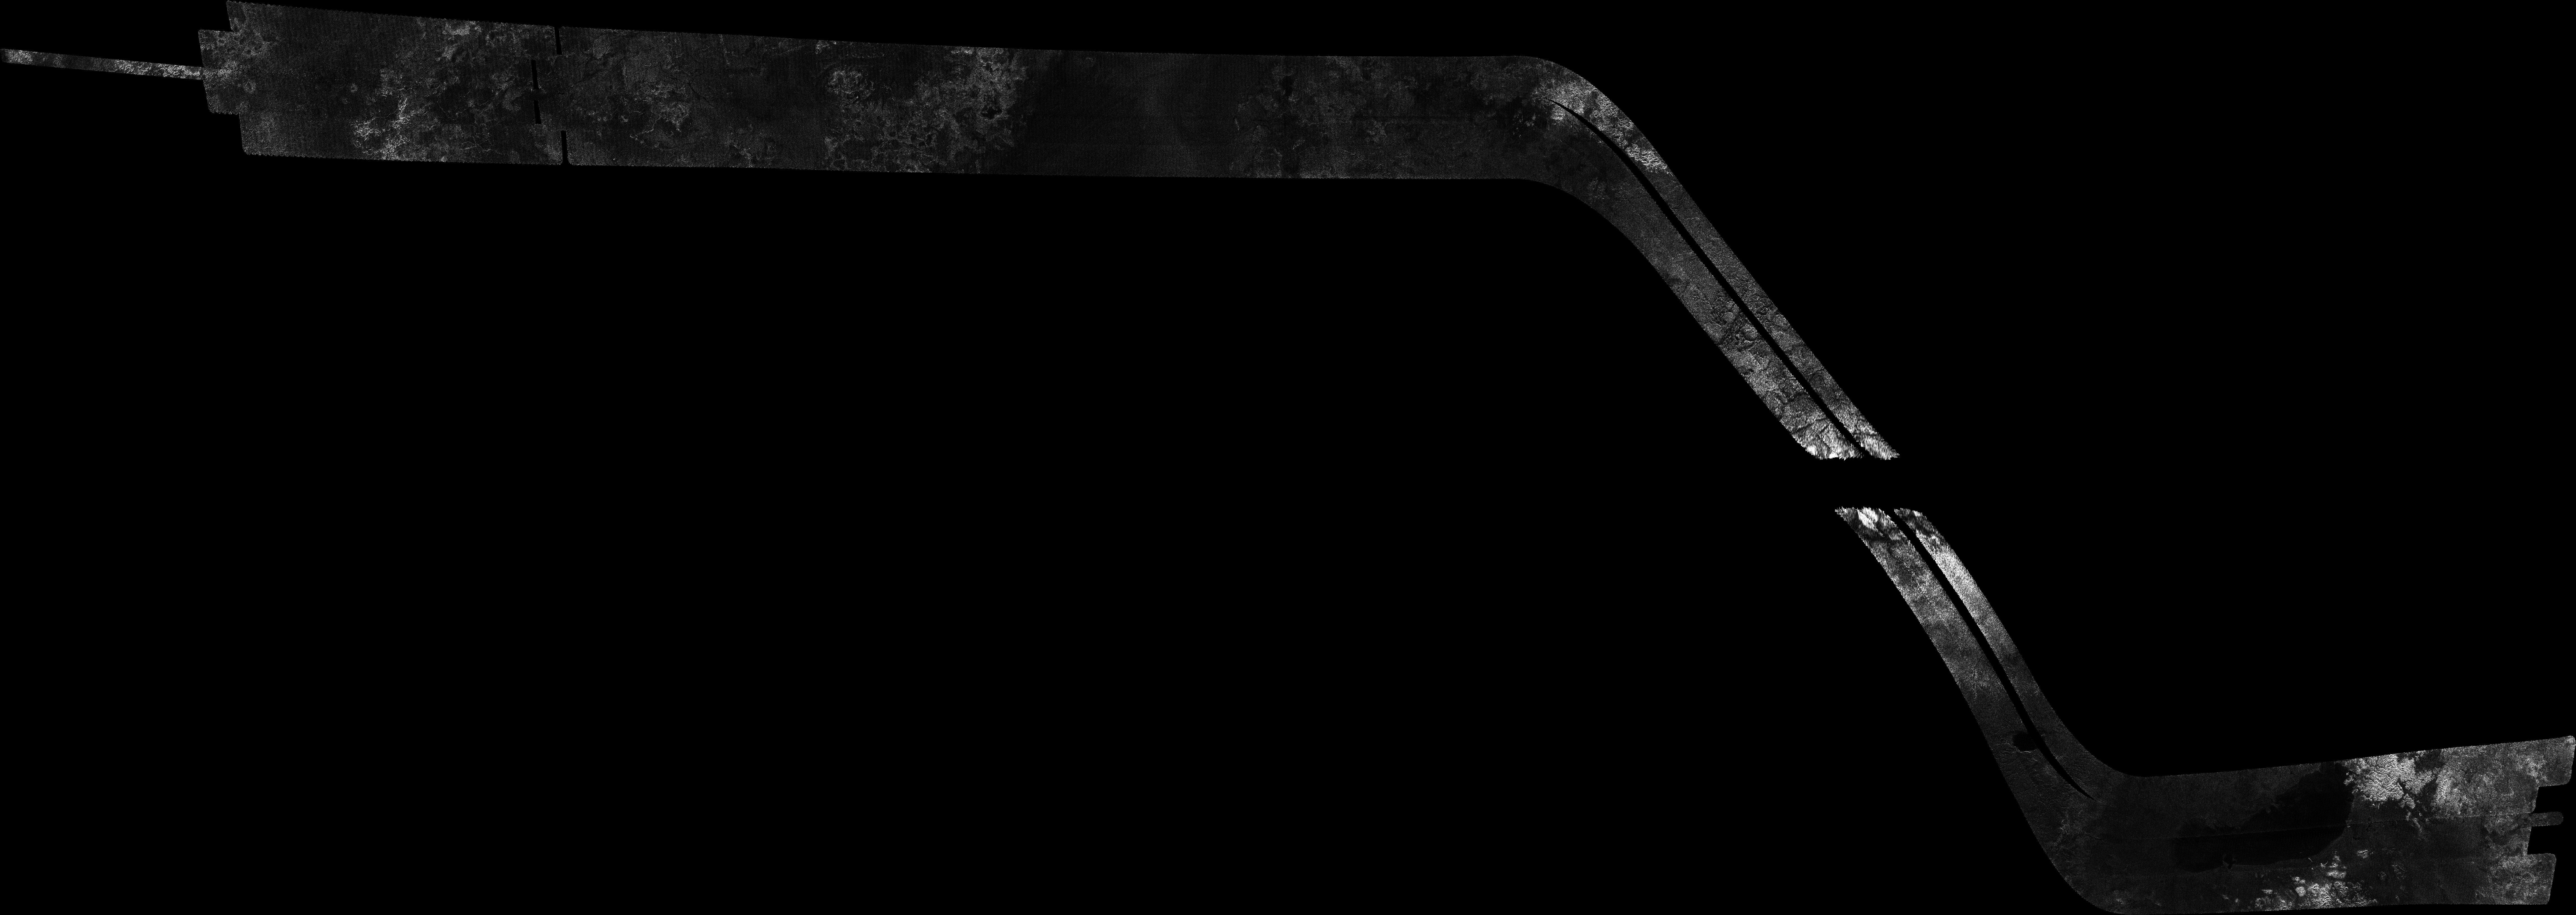

Titan Radar Swath (T-65 Flyby – Jan. 12, 2010)

This image was obtained by NASA’s Cassini radar instrument during a flyby on Jan. 12, 2010. High southern latitudes (Ontario Lacus, Mezzoramia).

The image has been processed with a resolution of 128 pixels/deg.

The Cassini-Huygens mission is a cooperative project of NASA, the European Space Agency and the Italian Space Agency. The Jet Propulsion Laboratory, a division of the California Institute of Technology in Pasadena, manages the mission for NASA’s Science Mission Directorate. The Cassini orbiter was designed, developed and assembled at JPL. The radar instrument was built by JPL and the Italian Space Agency, working with team members from the United States and several European countries.

Credit: NASA/JPL-Caltech/ASI